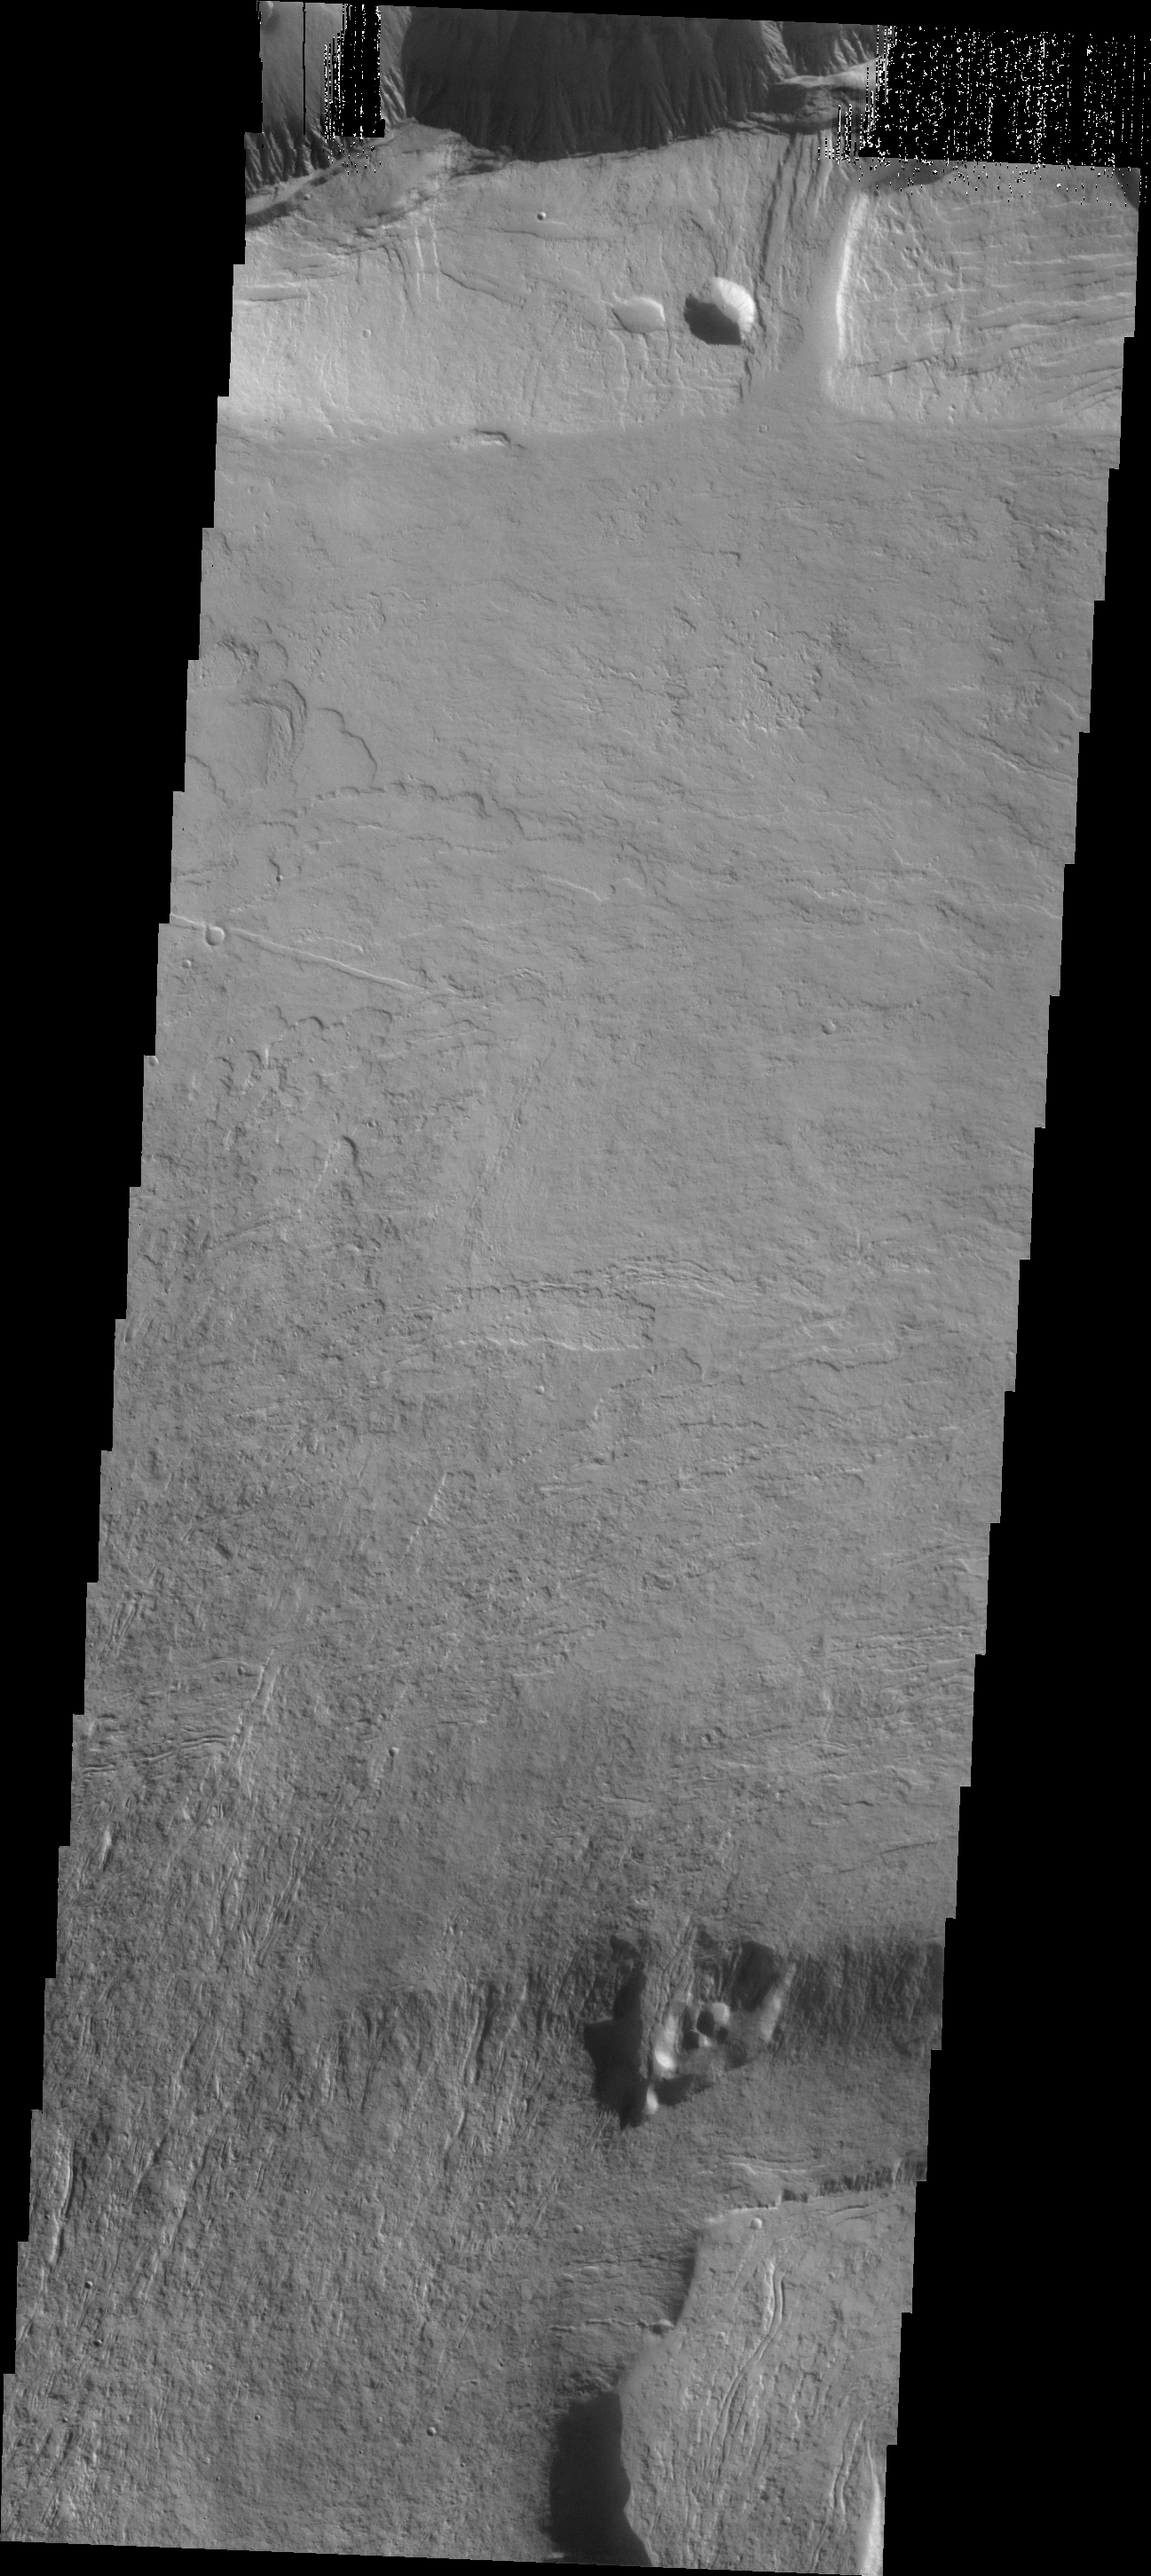

Olympus Mons

This VIS image shows flow features on the northern flank of Olympus Mons.

Image information: VIS instrument. Latitude 22.7N, Longitude 228.1E. 19 meter/pixel resolution.

Please see the THEMIS Data Citation Note for details on crediting THEMIS images.

Note: this THEMIS visual image has not been radiometrically nor geometrically calibrated for this preliminary release. An empirical correction has been performed to remove instrumental effects. A linear shift has been applied in the cross-track and down-track direction to approximate spacecraft and planetary motion. Fully calibrated and geometrically projected images will be released through the Planetary Data System in accordance with Project policies at a later time.

NASA’s Jet Propulsion Laboratory manages the 2001 Mars Odyssey mission for NASA’s Office of Space Science, Washington, D.C. The Thermal Emission Imaging System (THEMIS) was developed by Arizona State University, Tempe, in collaboration with Raytheon Santa Barbara Remote Sensing. The THEMIS investigation is led by Dr. Philip Christensen at Arizona State University. Lockheed Martin Astronautics, Denver, is the prime contractor for the Odyssey project, and developed and built the orbiter. Mission operations are conducted jointly from Lockheed Martin and from JPL, a division of the California Institute of Technology in Pasadena.

Credit: NASA/JPL/ASU